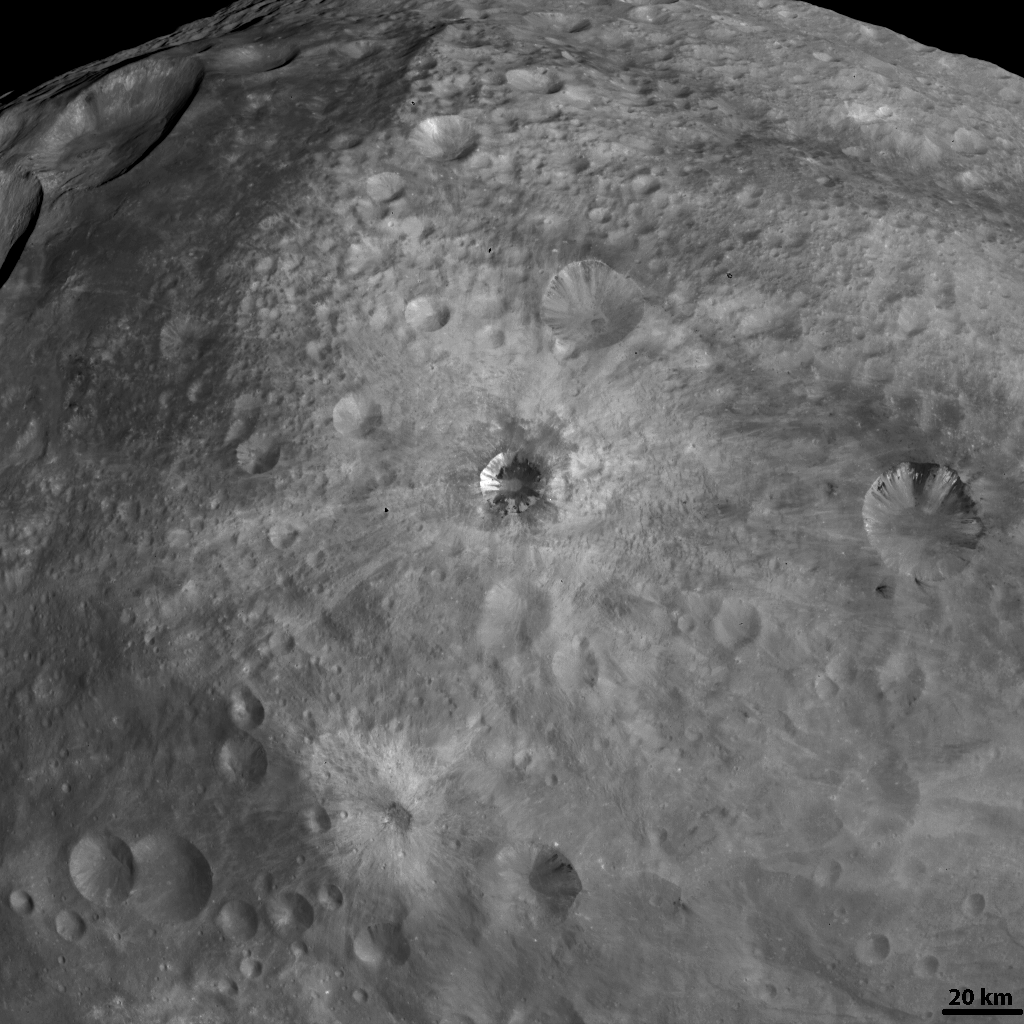

The Various Craters on Vesta

NASA’s Dawn spacecraft obtained this image with its framing camera on Aug. 19, 2011. This image was taken through the framing camera’s clear filter aboard the spacecraft. The image has a resolution of about 260 meters per pixel.

The Dawn mission to Vesta and Ceres is managed by the Jet Propulsion Laboratory, Pasadena, Calif., for NASA’s Science Mission Directorate, Washington, D.C. It is a project of the Discovery Program managed by NASA’s Marshall Space Flight Center, Huntsville, Ala. UCLA, is responsible for overall Dawn mission science. Orbital Sciences Corporation of Dulles, Va., designed and built the Dawn spacecraft.

The framing cameras were developed and built under the leadership of the Max Planck Institute for Solar System Research, Katlenburg-Lindau, Germany, with significant contributions by the German Aerospace Center (DLR) Institute of Planetary Research, Berlin, and in coordination with the Institute of Computer and Communication Network Engineering, Braunschweig. The framing camera project is funded by NASA, the Max Planck Society and DLR. JPL is a division of the California Institute of Technology, in Pasadena.

Credit: NASA/JPL-Caltech/UCLA/MPS/DLR/IDA